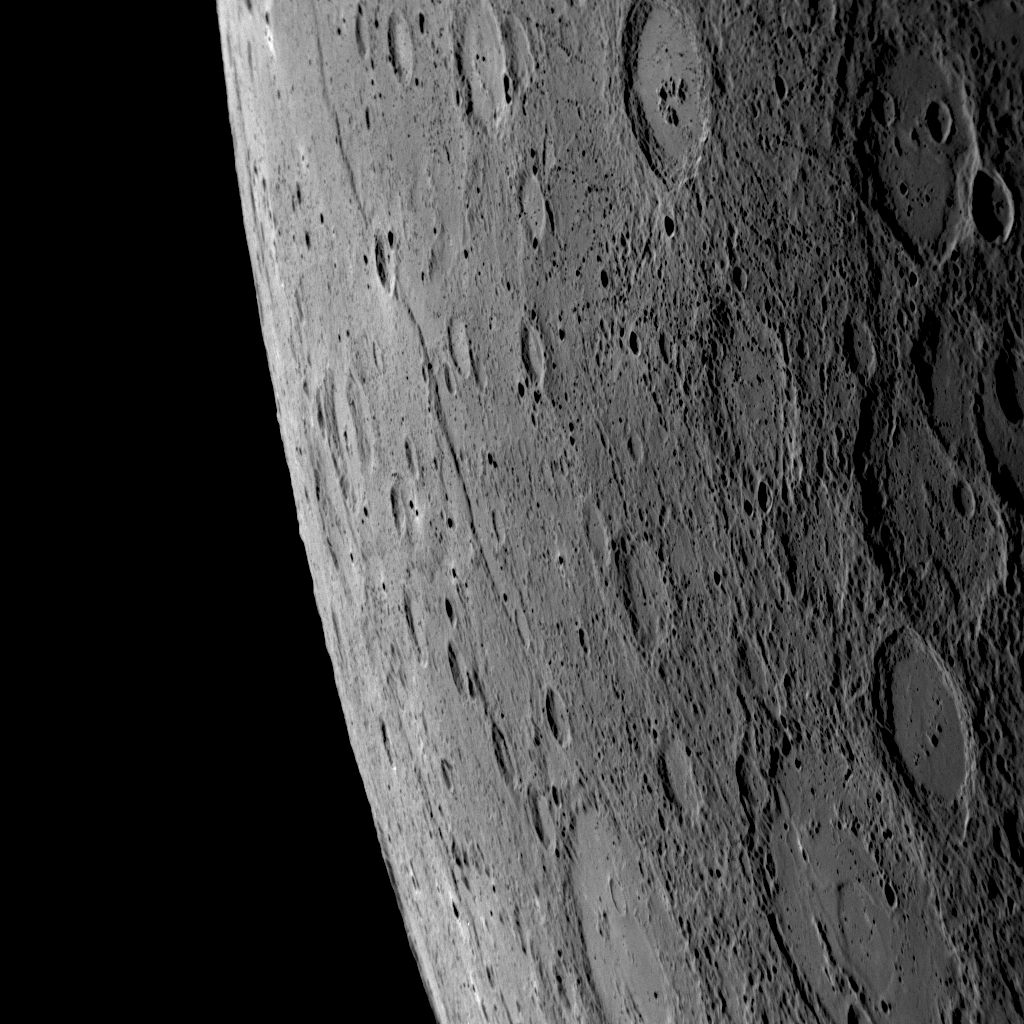

Mercury Shows Signs of Aging

This dramatic NAC image was acquired about 56 minutes prior to MESSENGER’s closest approach during the mission’s recent Mercury flyby, as the spacecraft approached the planet’s illuminated crescent (PIA11247). Prominent toward the horizon in this view of newly imaged terrain is a long cliff face. A small impact crater (about 30 kilometers, or 19 miles, in diameter) overlies this lengthy scarp. The scarp extends for over 400 kilometers (250 miles) and likely represents a sign of aging unique to Mercury among the planets in the Solar System. As time passes, the interior of a planet cools. However, the relative size of Mercury’s central metallic core is larger than that of the other planets and hence has significantly affected the planet’s geologic evolution. The numerous long scarps on Mercury are believed to be the surface expression of faults formed in the rocks of Mercury’s crust as the interior of the planet cooled and contracted. This contraction compressed the surface and thrust some sections of crust over others, creating long curving cliffs like the one shown here.

Date Acquired: October 6, 2008
Image Mission Elapsed Time (MET): 131766454
Instrument: Narrow Angle Camera (NAC) of the Mercury Dual Imaging System (MDIS)
Resolution: 420 meters/pixel (0.26 miles/pixel) on the right side of the image
Scale: The small crater superimposed on the long cliff is about 30 kilometers (19 miles) in diameter
Spacecraft Altitude: 16,500 kilometers (10,300 miles)

These images are from MESSENGER, a NASA Discovery mission to conduct the first orbital study of the innermost planet, Mercury. For information regarding the use of images, see the MESSENGER image use policy.

Credit: NASA/Johns Hopkins University Applied Physics Laboratory/Carnegie Institution of Washington